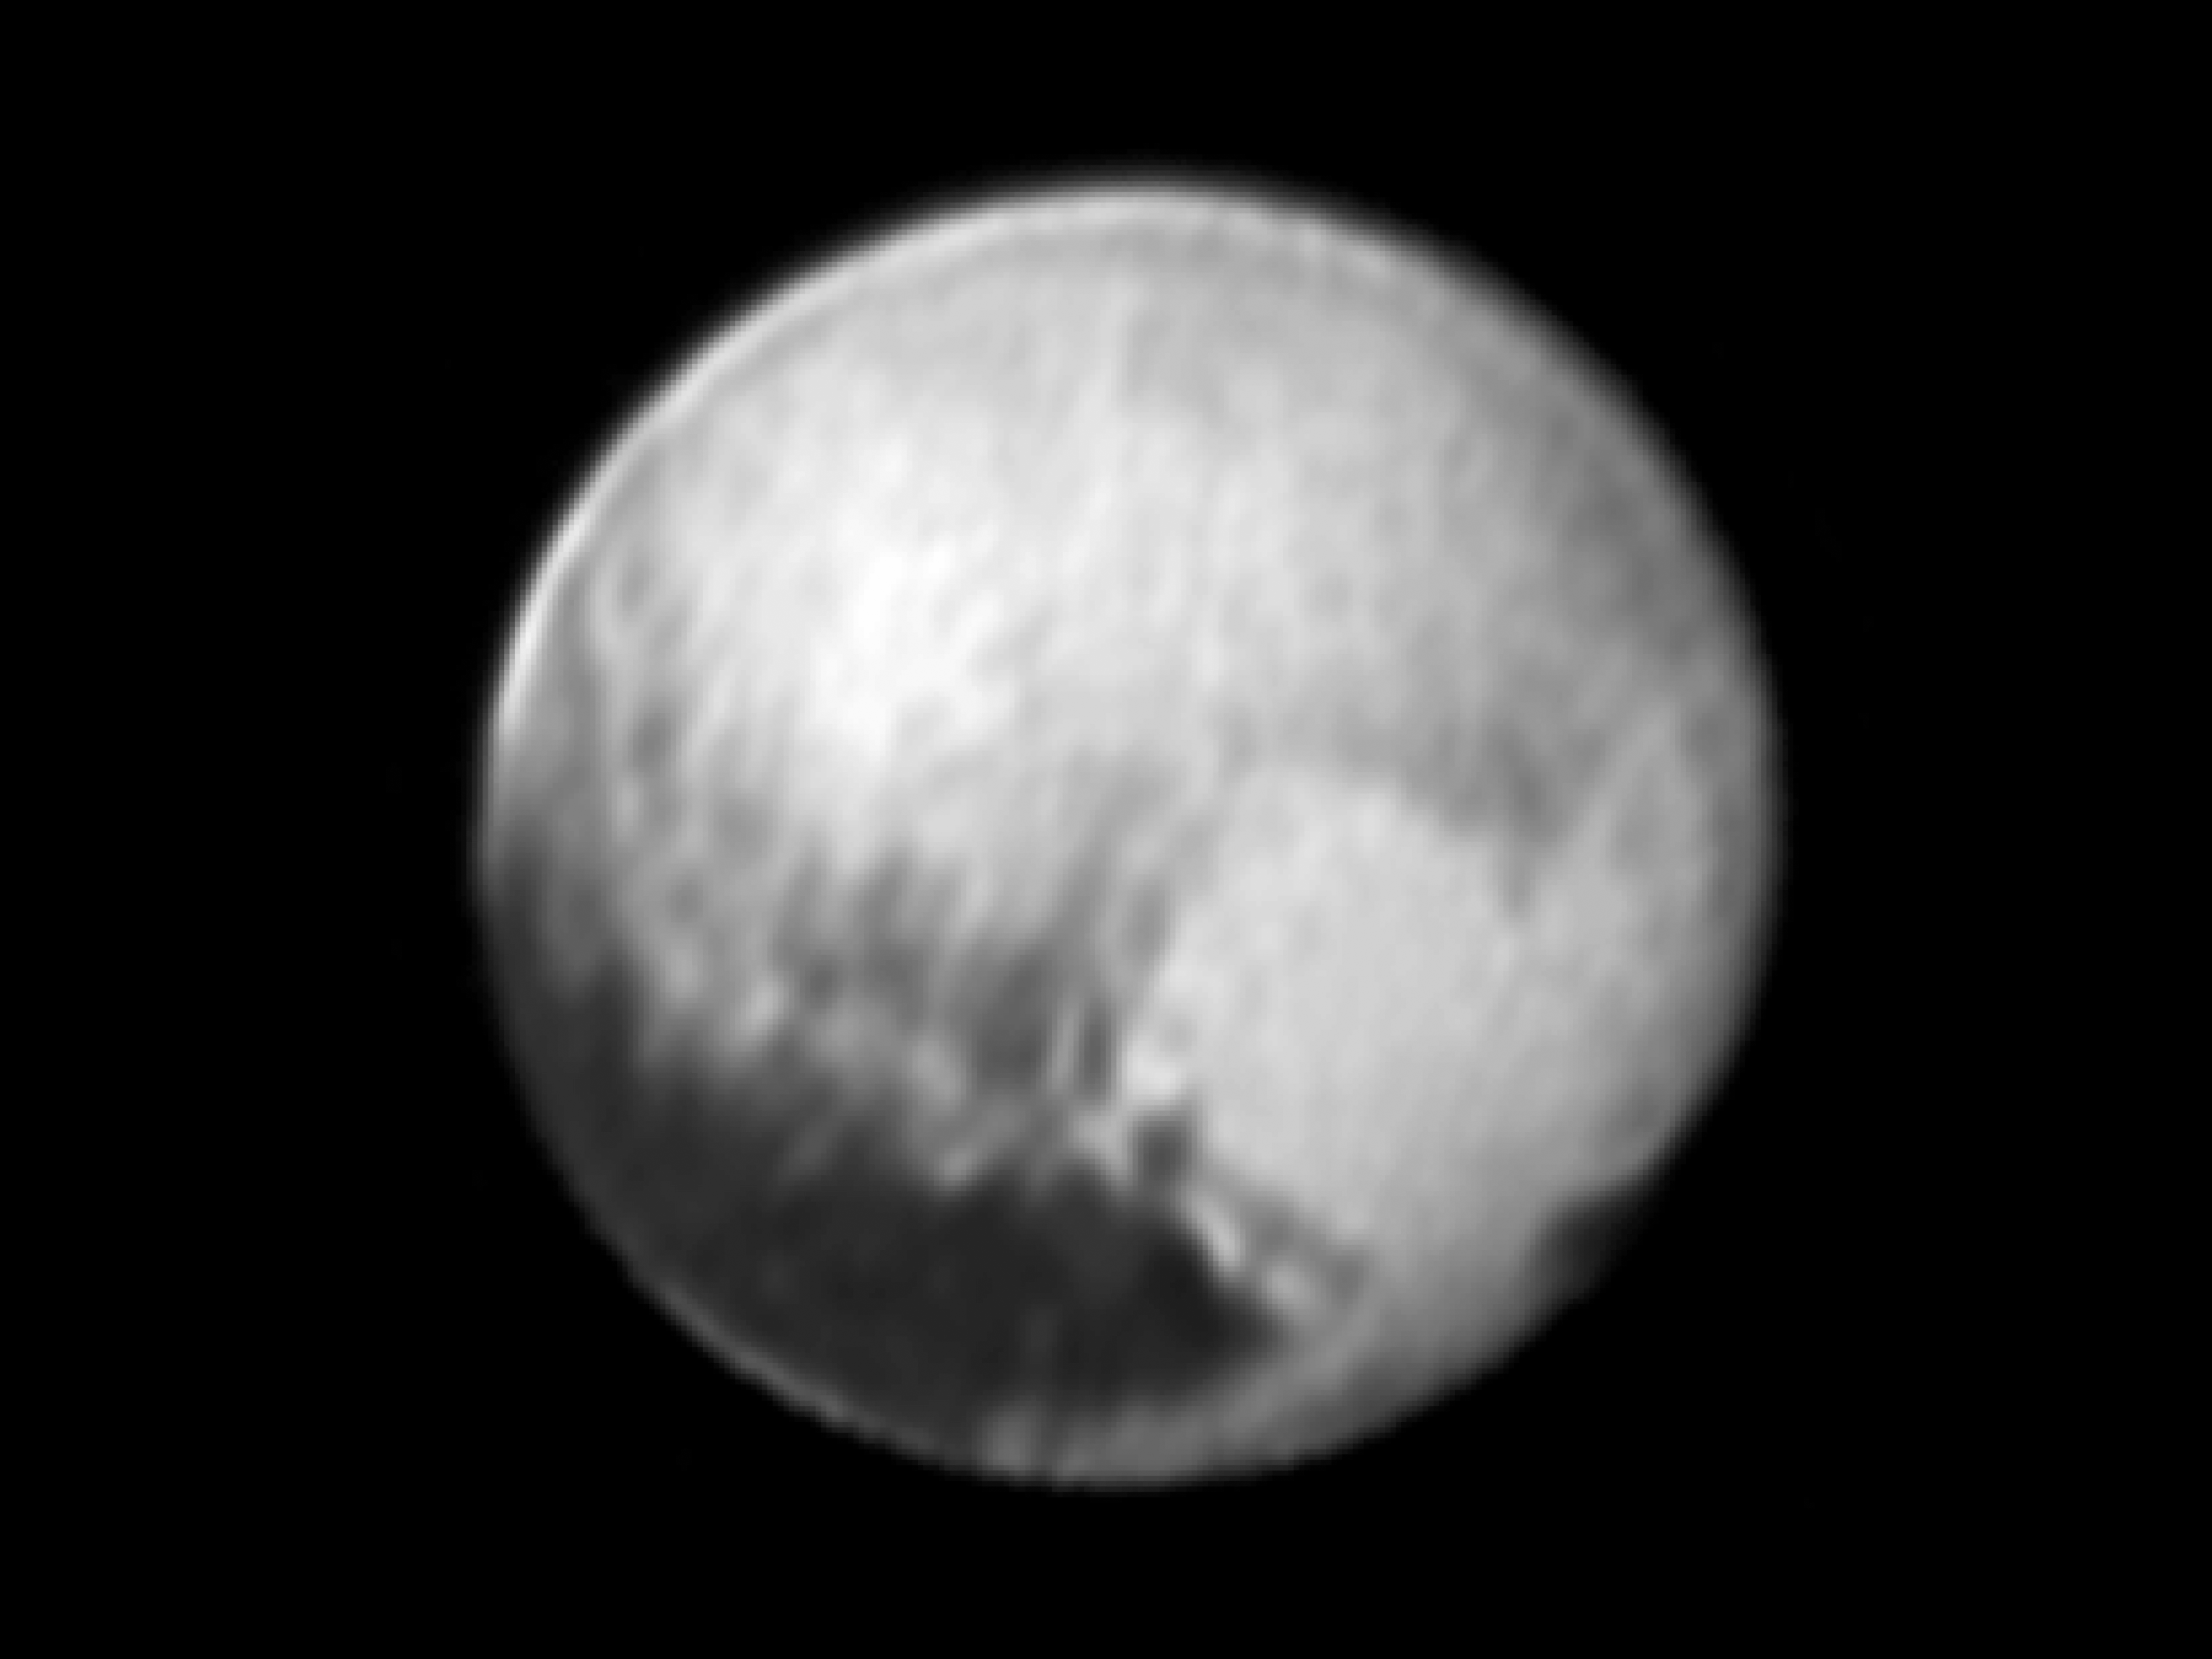

New Details on Pluto

Annotated Version

This image of Pluto was taken by New Horizons’ Long Range Reconnaissance Imager (LORRI) at 4:18 UT on July 9, 2015, from a range of 3.9 million miles (6.3 million kilometers). It reveals new details on the surface of Pluto, including complex patterns in the transition between the very dark equatorial band (nicknamed “the whale”), which occupies the lower part of the image, and the brighter northern terrain. The bright arc at the bottom of the disk shows that there is more bright terrain beyond the southern margin of the “whale.” The side of Pluto that will be studied in great detail during the close encounter on July 14 is now rotating off the visible disk on the right hand side, and will not be seen again until shortly before closest approach.

Three consecutive images were combined and sharpened, using a process called deconvolution, to create this view. Deconvolution enhances real detail but can also generate spurious features, including the bright edge seen on the upper and left margins of the disk (though the bright margin on the bottom of the disk is real).

The wireframe globe shows the orientation of Pluto in the image: thicker lines indicate the equator and the prime meridian (the direction facing Charon). Central longitude on Pluto is 86°.

The Johns Hopkins University Applied Physics Laboratory in Laurel, Maryland, designed, built, and operates the New Horizons spacecraft, and manages the mission for NASA’s Science Mission Directorate. The Southwest Research Institute, based in San Antonio, leads the science team, payload operations and encounter science planning. New Horizons is part of the New Frontiers Program managed by NASA’s Marshall Space Flight Center in Huntsville, Alabama.

Credit: NASA/Johns Hopkins University Applied Physics Laboratory/Southwest Research Institute